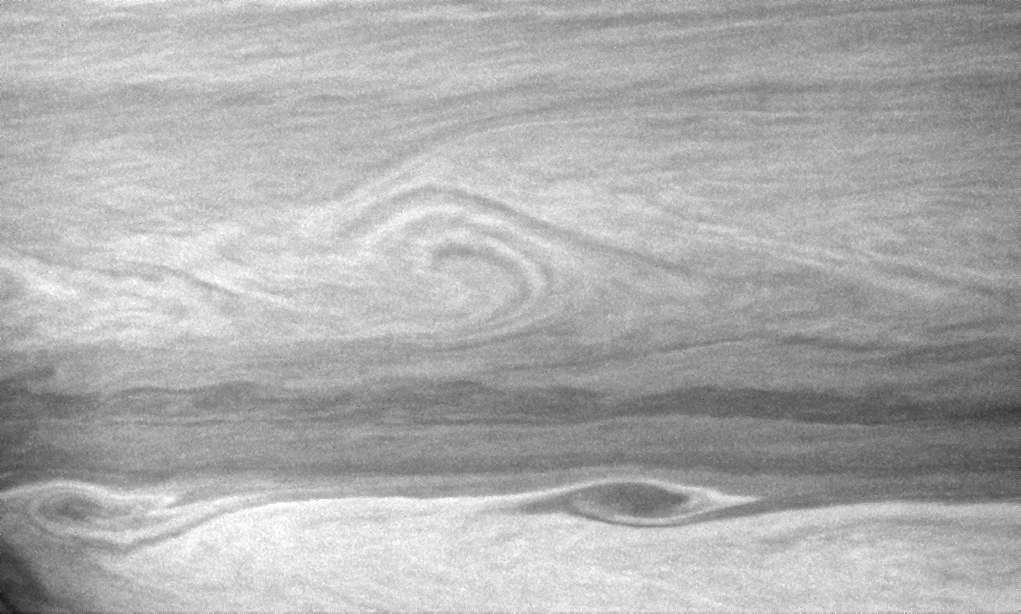

Storms on the Border

Large vortices edge their way along the turbulent boundary between east-west flowing cloud bands.

The view is centered on a region 22 degrees south of Saturn’s equator.

The image was taken with the Cassini spacecraft narrow-angle camera on Aug. 15, 2007 using a spectral filter sensitive to wavelengths of infrared light centered at 727 nanometers. The view was obtained at a distance of approximately 3.9 million kilometers (2.4 million miles) from Saturn. Image scale is 23 kilometers (14 miles) per pixel.

The Cassini-Huygens mission is a cooperative project of NASA, the European Space Agency and the Italian Space Agency. The Jet Propulsion Laboratory, a division of the California Institute of Technology in Pasadena, manages the mission for NASA’s Science Mission Directorate, Washington, D.C. The Cassini orbiter and its two onboard cameras were designed, developed and assembled at JPL. The imaging operations center is based at the Space Science Institute in Boulder, Colo.

Credit: NASA/JPL/Space Science Institute